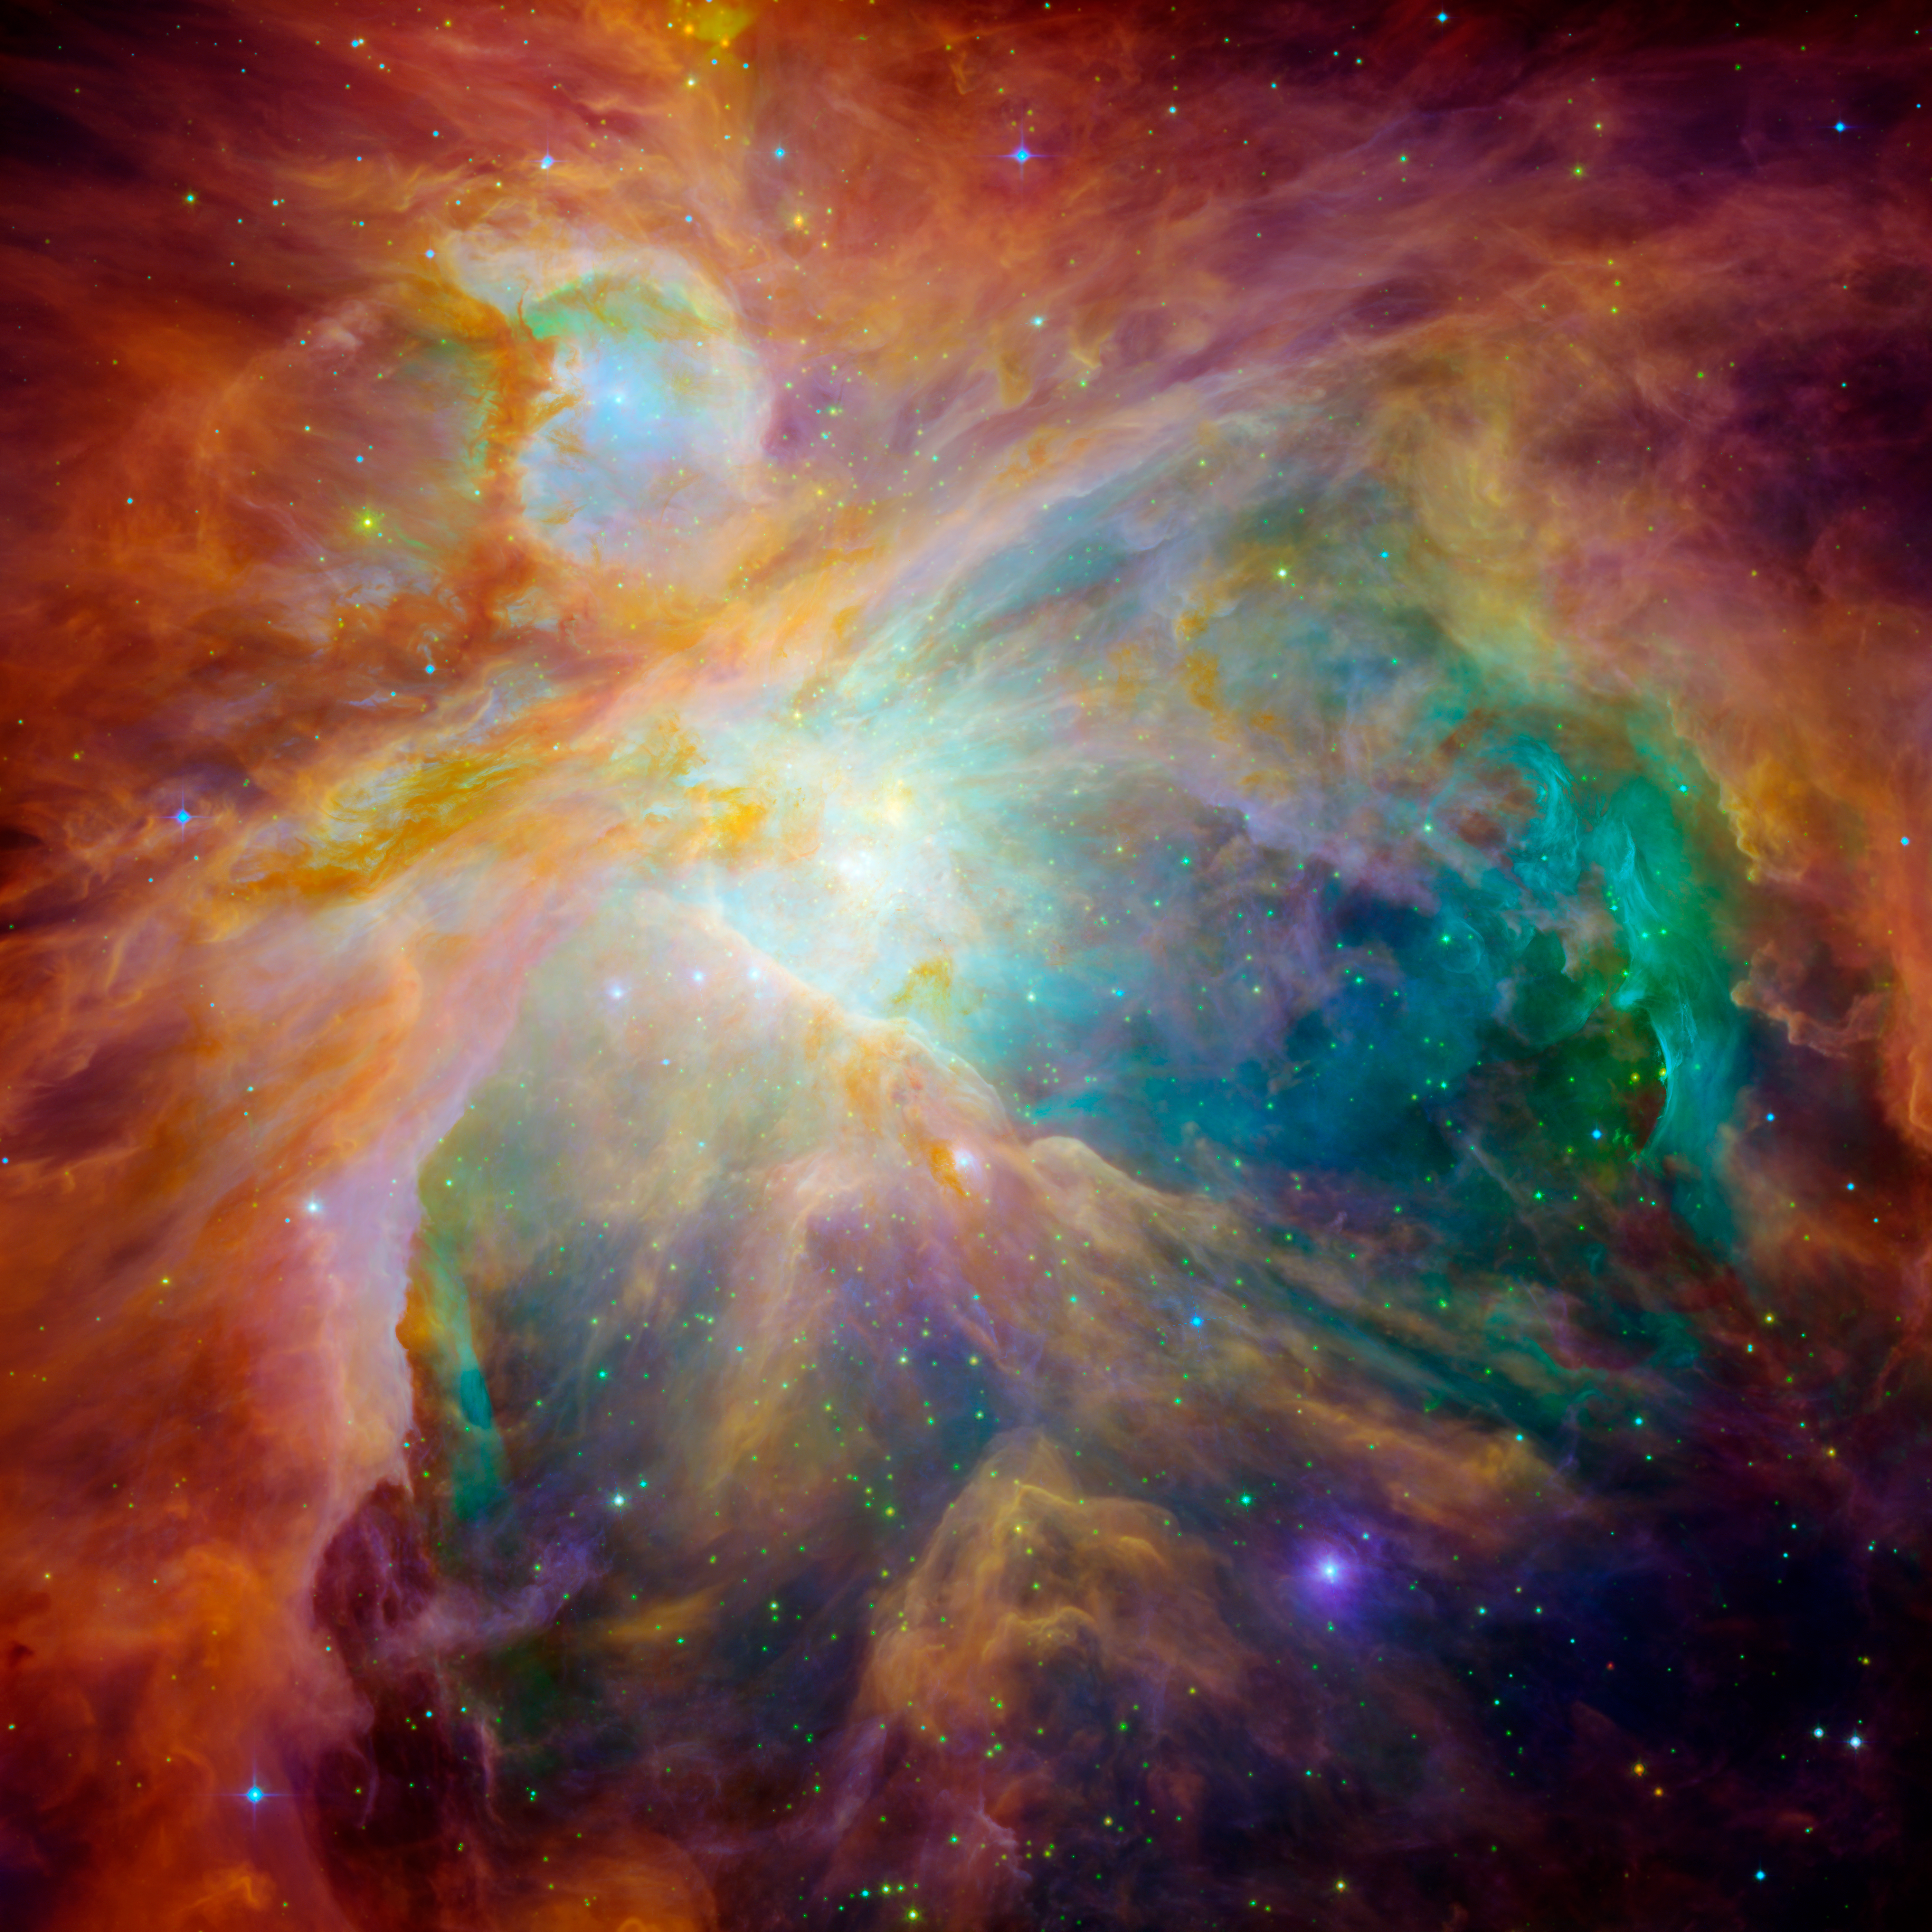

Orion Nebula

NASA's Spitzer and Hubble Space Telescopes have teamed up to expose the chaos that baby stars are creating 1,500 light-years away in a cosmic cloud called the Orion Nebula.

This striking infrared and visible-light composite indicates that four monstrously massive stars at the center of the cloud may be the main culprits in the familiar Orion constellation. The stars are collectively called the "Trapezium." Their community can be identified as the yellow smudge near the center of the image.

Swirls of green in Hubble's ultraviolet and visible-light view reveal hydrogen and sulfur gas that have been heated and ionized by intense ultraviolet radiation from the Trapezium's stars. Meanwhile, Spitzer's infrared view exposes carbon-rich molecules called polycyclic aromatic hydrocarbons in the cloud. These organic molecules have been illuminated by the Trapezium's stars, and are shown in the composite as wisps of red and orange. On Earth, polycyclic aromatic hydrocarbons are found on burnt toast and in automobile exhaust.

Together, the telescopes expose the stars in Orion as a rainbow of dots sprinkled throughout the image. Orange-yellow dots revealed by Spitzer are actually infant stars deeply embedded in a cocoon of dust and gas. Hubble showed less embedded stars as specks of green, and foreground stars as blue spots.

Stellar winds from clusters of newborn stars scattered throughout the cloud etched all of the well-defined ridges and cavities in Orion. The large cavity near the right of the image was most likely carved by winds from the Trapezium's stars.

Located 1,500 light-years away from Earth, the Orion Nebula is the brightest spot in the sword of the Orion, or the "Hunter" constellation. The cosmic cloud is also our closest massive star-formation factory, and astronomers believe it contains more than 1,000 young stars.

The Orion constellation is a familiar sight in the fall and winter night sky in the northern hemisphere. The nebula is invisible to the unaided eye, but can be resolved with binoculars or small telescopes.

This image is a false-color composite where light detected at wavelengths of 0.43, 0.50, and 0.53 microns is blue. Light at wavelengths of 0.6, 0.65, and 0.91 microns is green. Light at 3.6 microns is orange, and 8.0 microns is red.

Credit: NASA/JPL-Caltech/T. Megeath (University of Toledo) & M. Robberto (STScI)